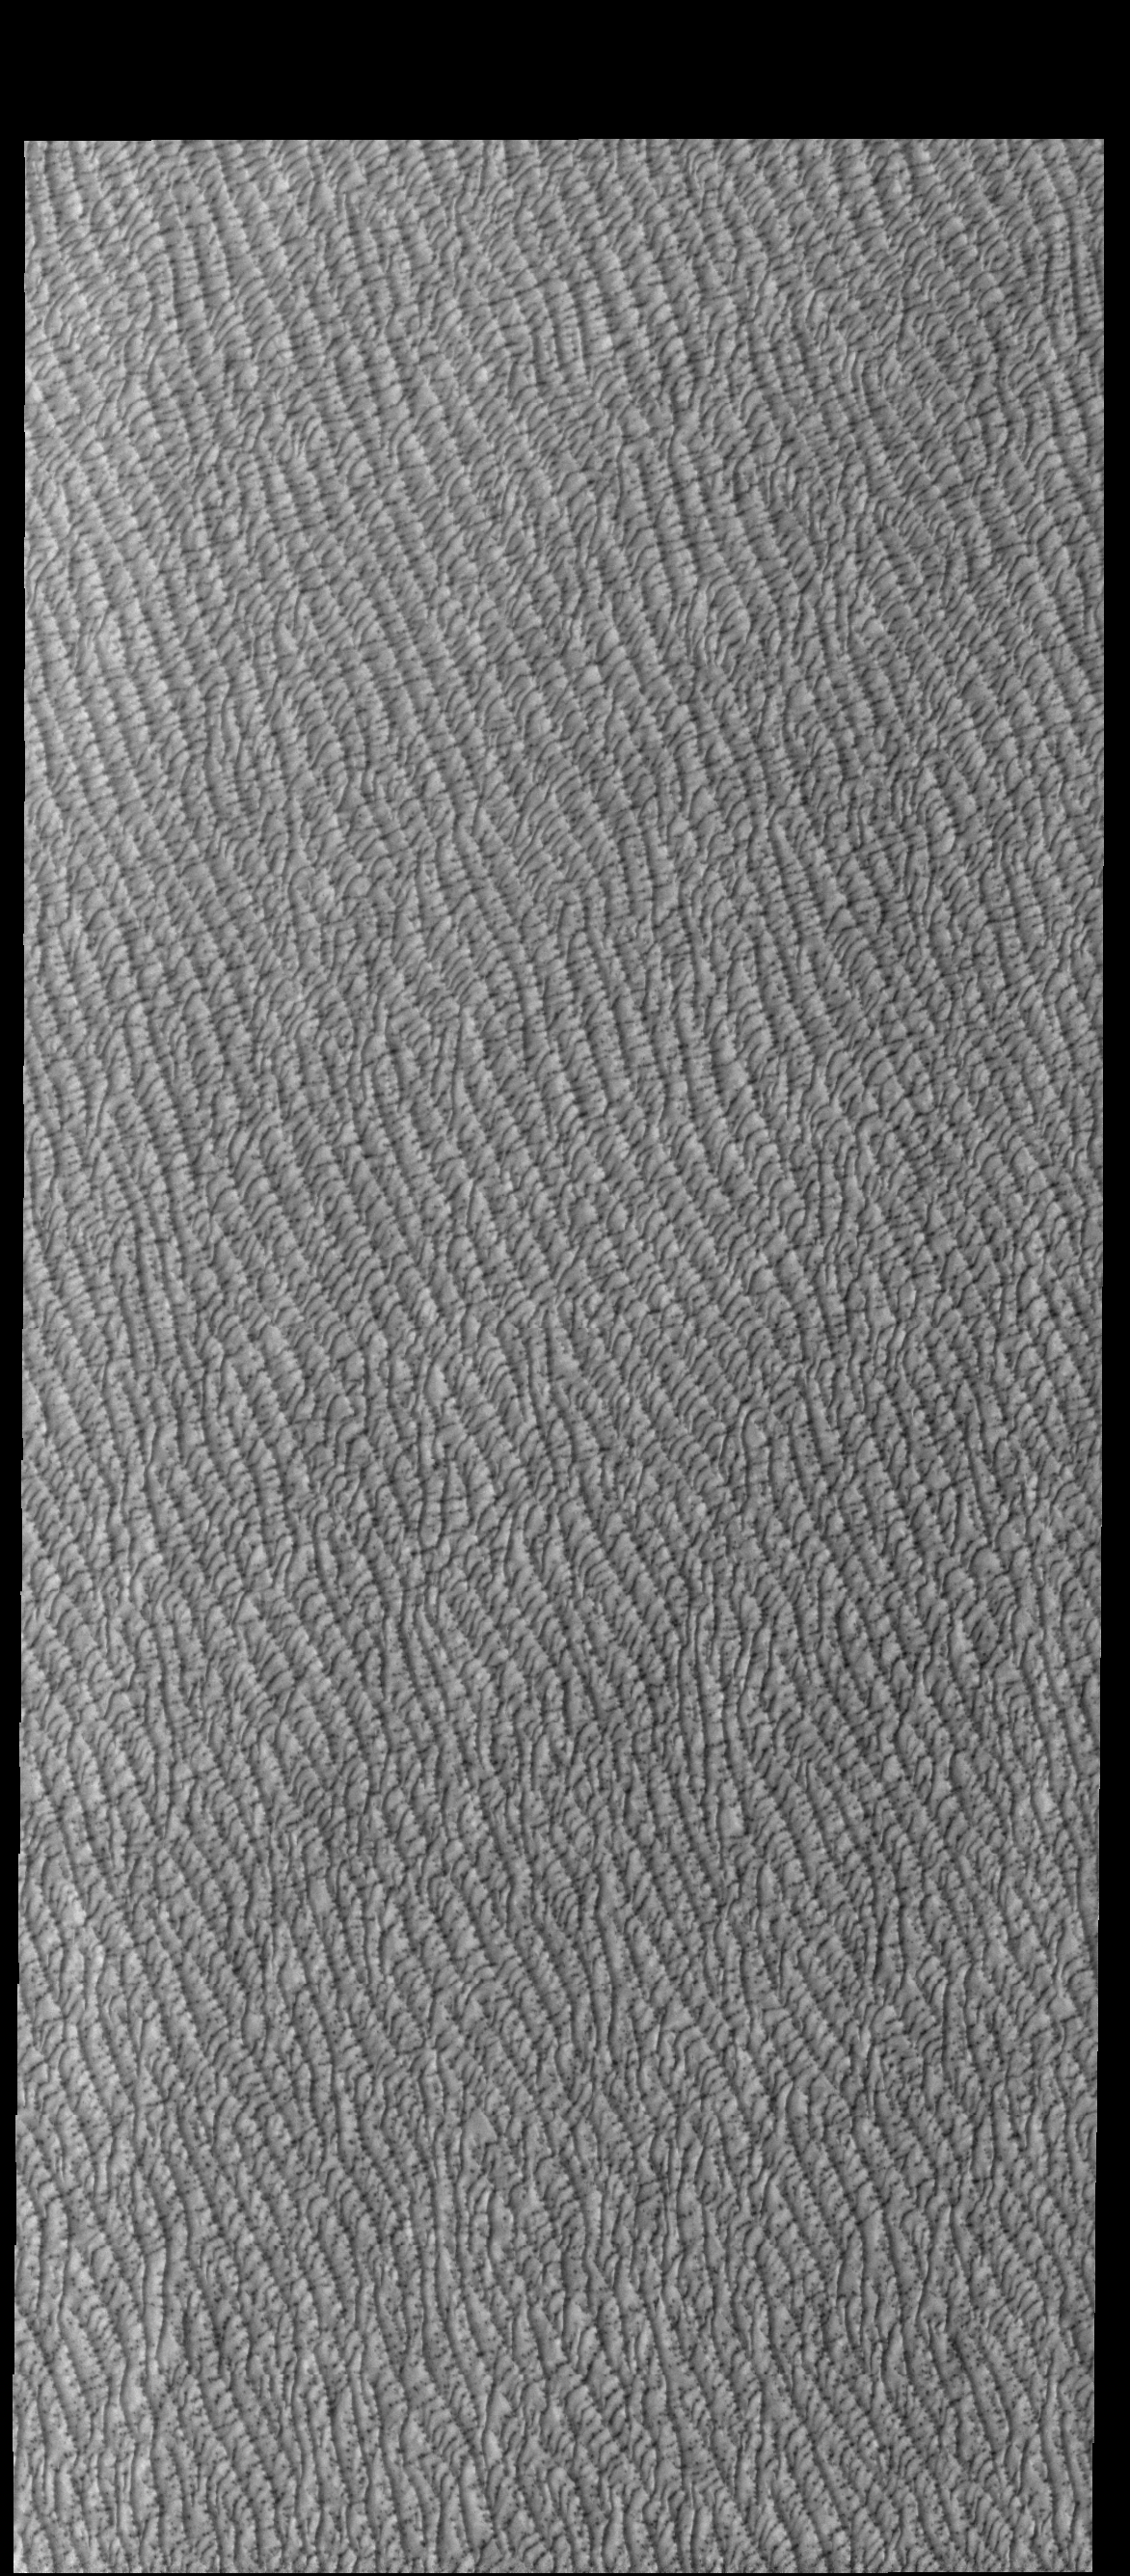

Olympia Undae

This VIS image of Olympia Undae was collected during north polar spring. The dunes are still partially covered by the winter frosts; as the region heats up the frost will dissipate to reveal the dark sand beneath. The density of dunes and the alignments of the dune crests varies with location, controlled by the amount of available sand and the predominant winds over time.

Olympia Undae is a vast dune field in the north polar region of Mars. It consists of a broad sand sea or erg that partly rings the north polar cap from about 120° to 240°E longitude and 78° to 83°N latitude. The dune field covers an area of approximately 470,000 km2 (bigger than California, smaller than Texas). Olympia Undae is the largest continuous dune field on Mars. Olympia Undae is not the only dune field near the north polar cap, several other smaller fields exist in the same latitude, but in other ranges of longitude, e.g. Abolos and Siton Undae. Barchan and transverse dune forms are the most common. In regions with limited available sand individual barchan dunes will form, the surface beneath and between the dunes is visible. In regions with large sand supplies, the sand sheet covers the underlying surface, and dune forms are found modifying the surface of the sand sheet. In this case transverse dunes are more common. Barchan dunes “point” down wind, transverse dunes are more linear and form parallel to the wind direction. The “square” shaped transverse dunes in Olympia Undae are due to two prevailing wind directions.

Credit: NASA/JPL-Caltech/ASU